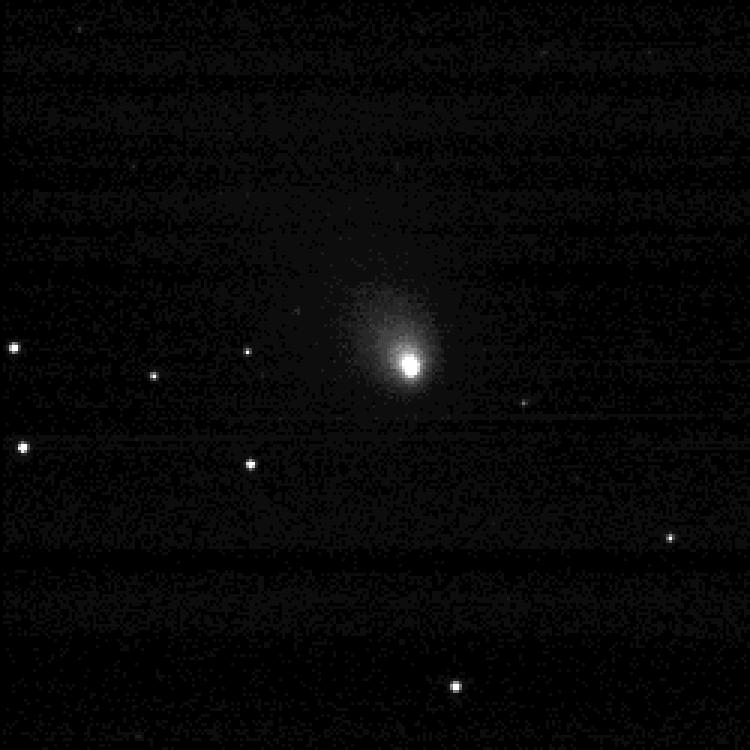

Deep Impact Spots Quarry

Sixty-nine days before it gets up-close-and-personal with a comet, NASA’s Deep Impact spacecraft successfully photographed its quarry, comet Tempel 1, at a distance of 39.7 million miles. The image, taken on April 25, 2005, is the first of many comet portraits Deep Impact will take leading up to its historic comet encounter on July 4.

Credit: NASA/JPL/UMD